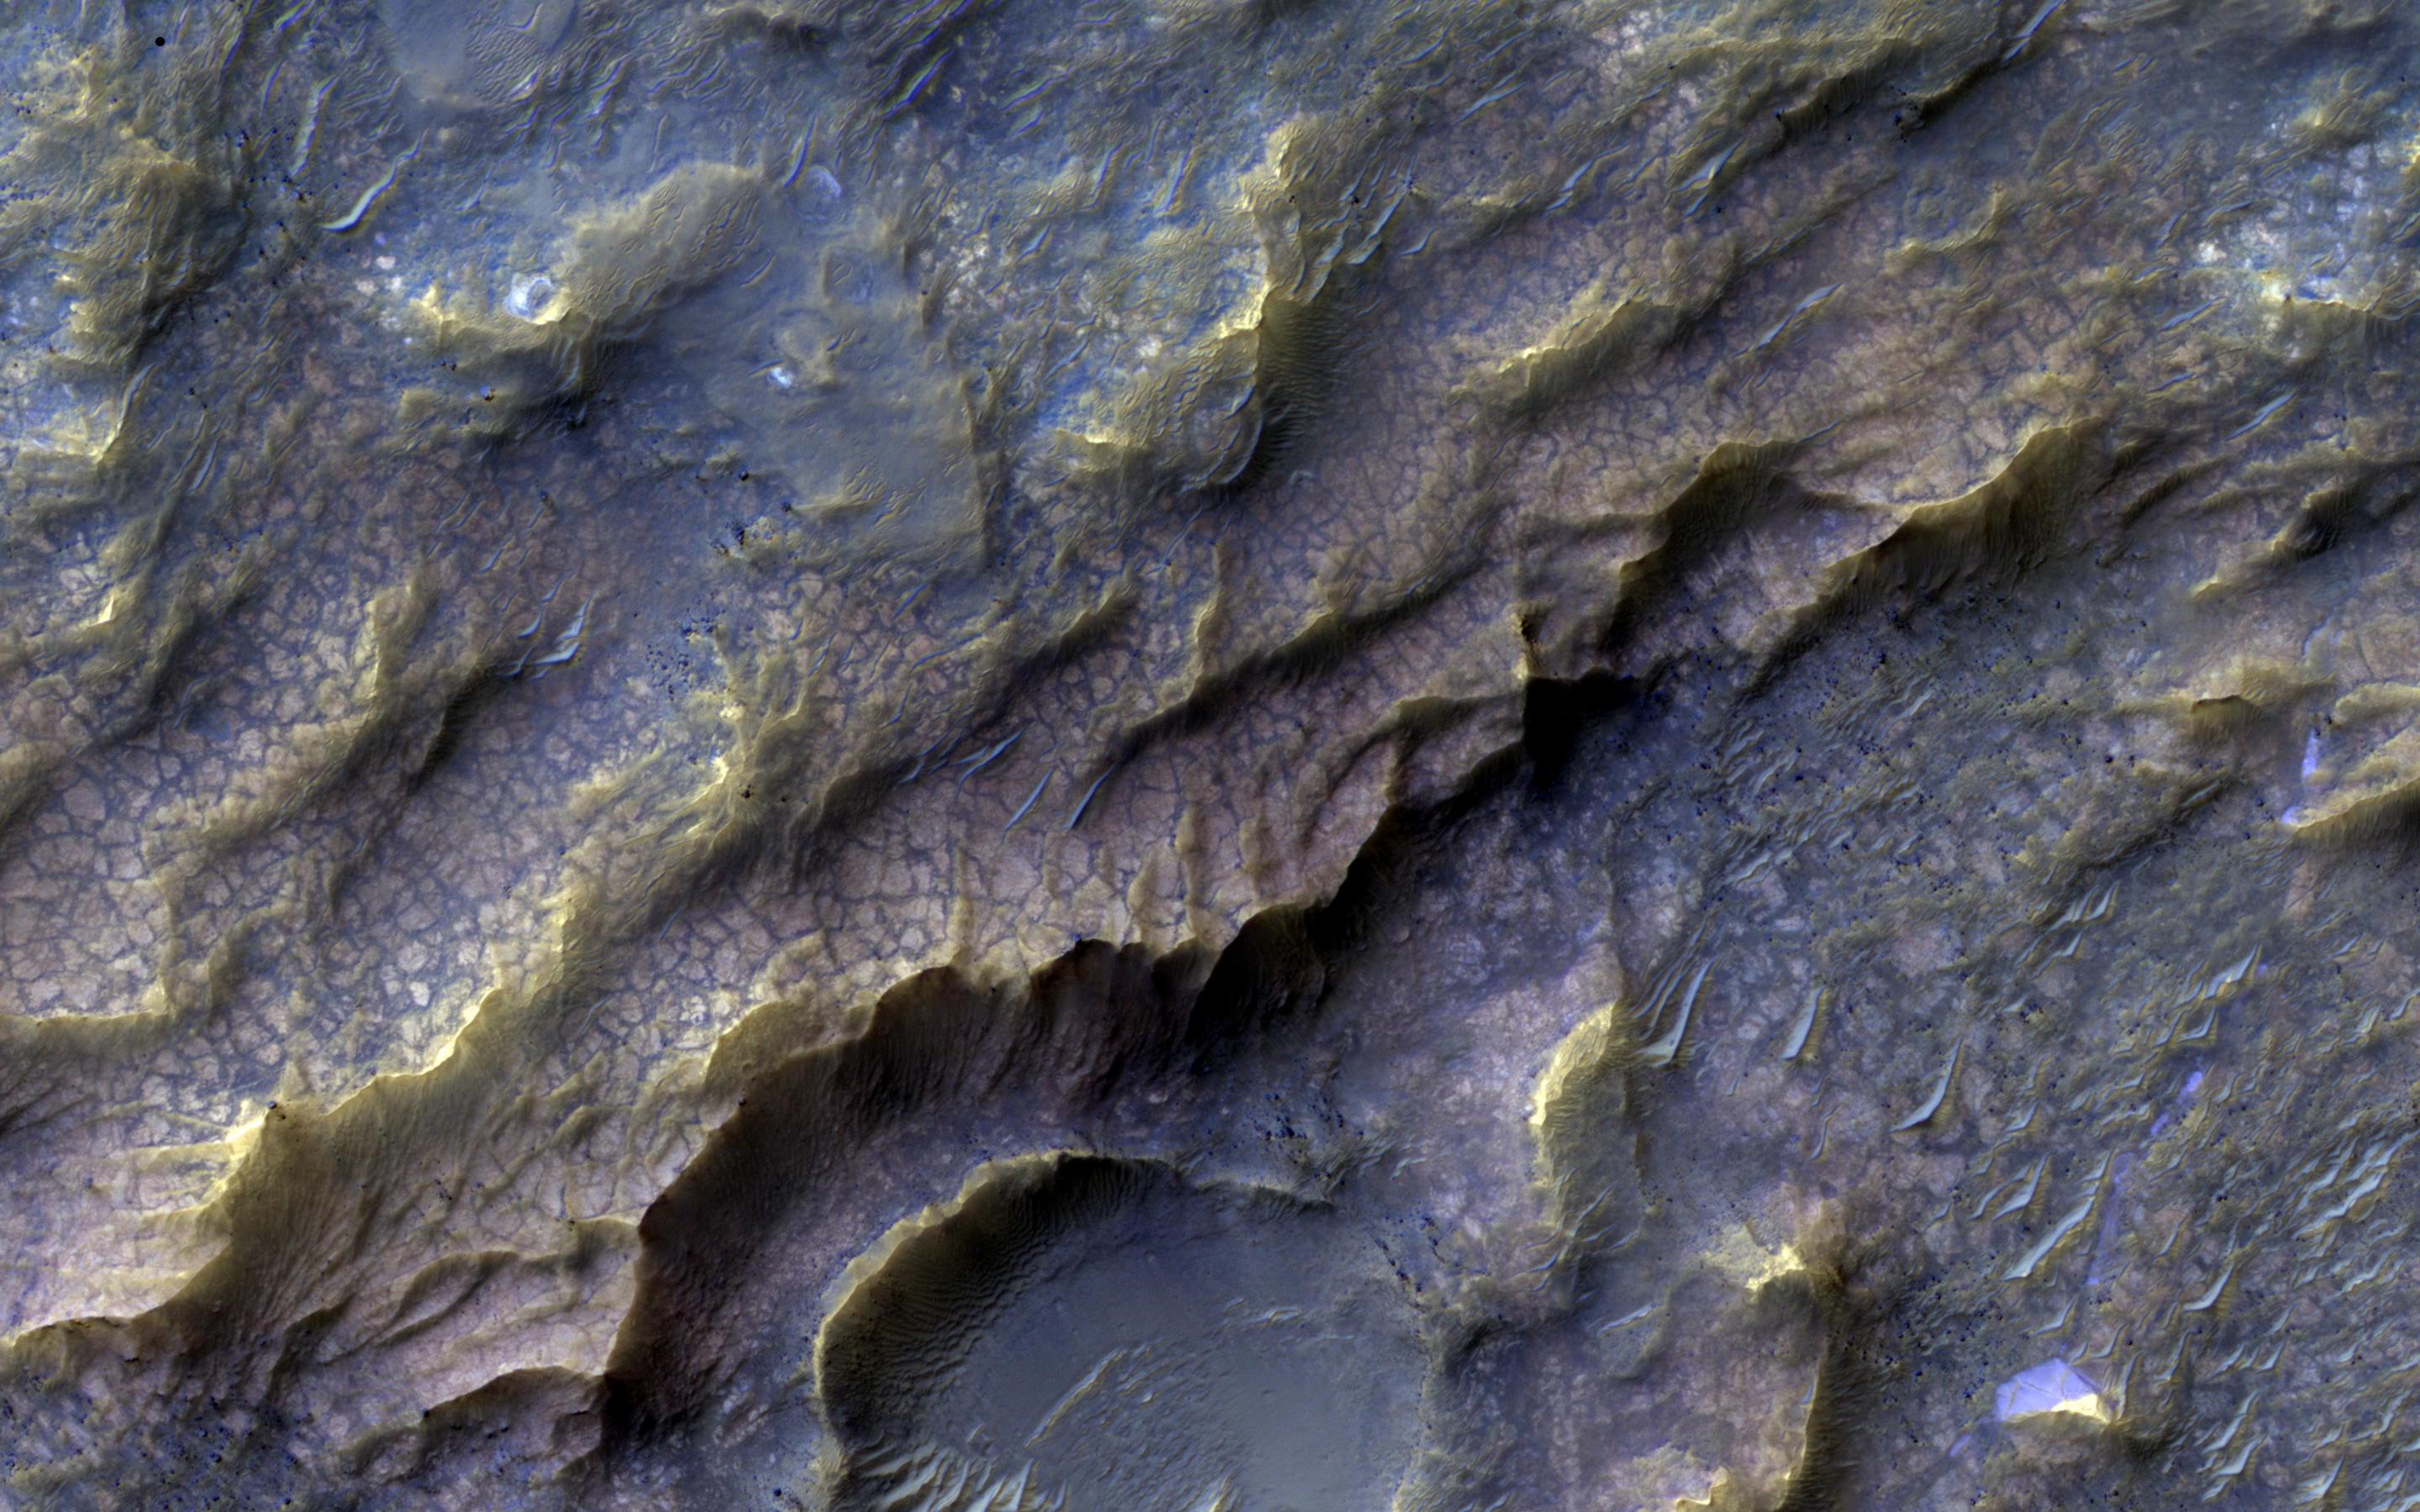

Dragon Scales of Mars

This intriguing surface texture is the result of rock interacting with water, as observed by NASA’s Mars Reconnaissance Orbiter. The rock was then eroded and later exposed to the surface. The pinkish, almost dragon-like scaled texture represents Martian bedrock that has specifically altered into a clay-bearing rock.

The nature of the water responsible for the alteration, and how it interacted with the rock to form the clay remains poorly understood. Not surprisingly, the study of such altered rocks on Mars is an area of active investigation by the Mars science community. Understanding such interactions, and how they happened, help scientists to understand the past climate on Mars, and if the red planet ever harbored life.

Recent studies indicate that the early Martian climate may not have been as warm, wet, and Earth-like, as previously suggested. This is not a problem for finding life on Mars as one might think. Ongoing studies of dry and cold environments on Earth shows that life finds ways to adapt to such extremes. Such work provides hope for finding evidence for life on other planets, like Mars, someday.

The map is projected here at a scale of 25 centimeters (9.8 inches) per pixel. [The original image scale is 25.3 centimeters (.99 inches) per pixel (with 1 x 1 binning); objects on the order of 76 centimeters (29.9 inches) across are resolved.] North is up.

The University of Arizona, Tucson, operates HiRISE, which was built by Ball Aerospace & Technologies Corp., Boulder, Colo. NASA’s Jet Propulsion Laboratory, a division of Caltech in Pasadena, California, manages the Mars Reconnaissance Orbiter Project for NASA’s Science Mission Directorate, Washington.

Credit: NASA/JPL-Caltech/Univ. of Arizona